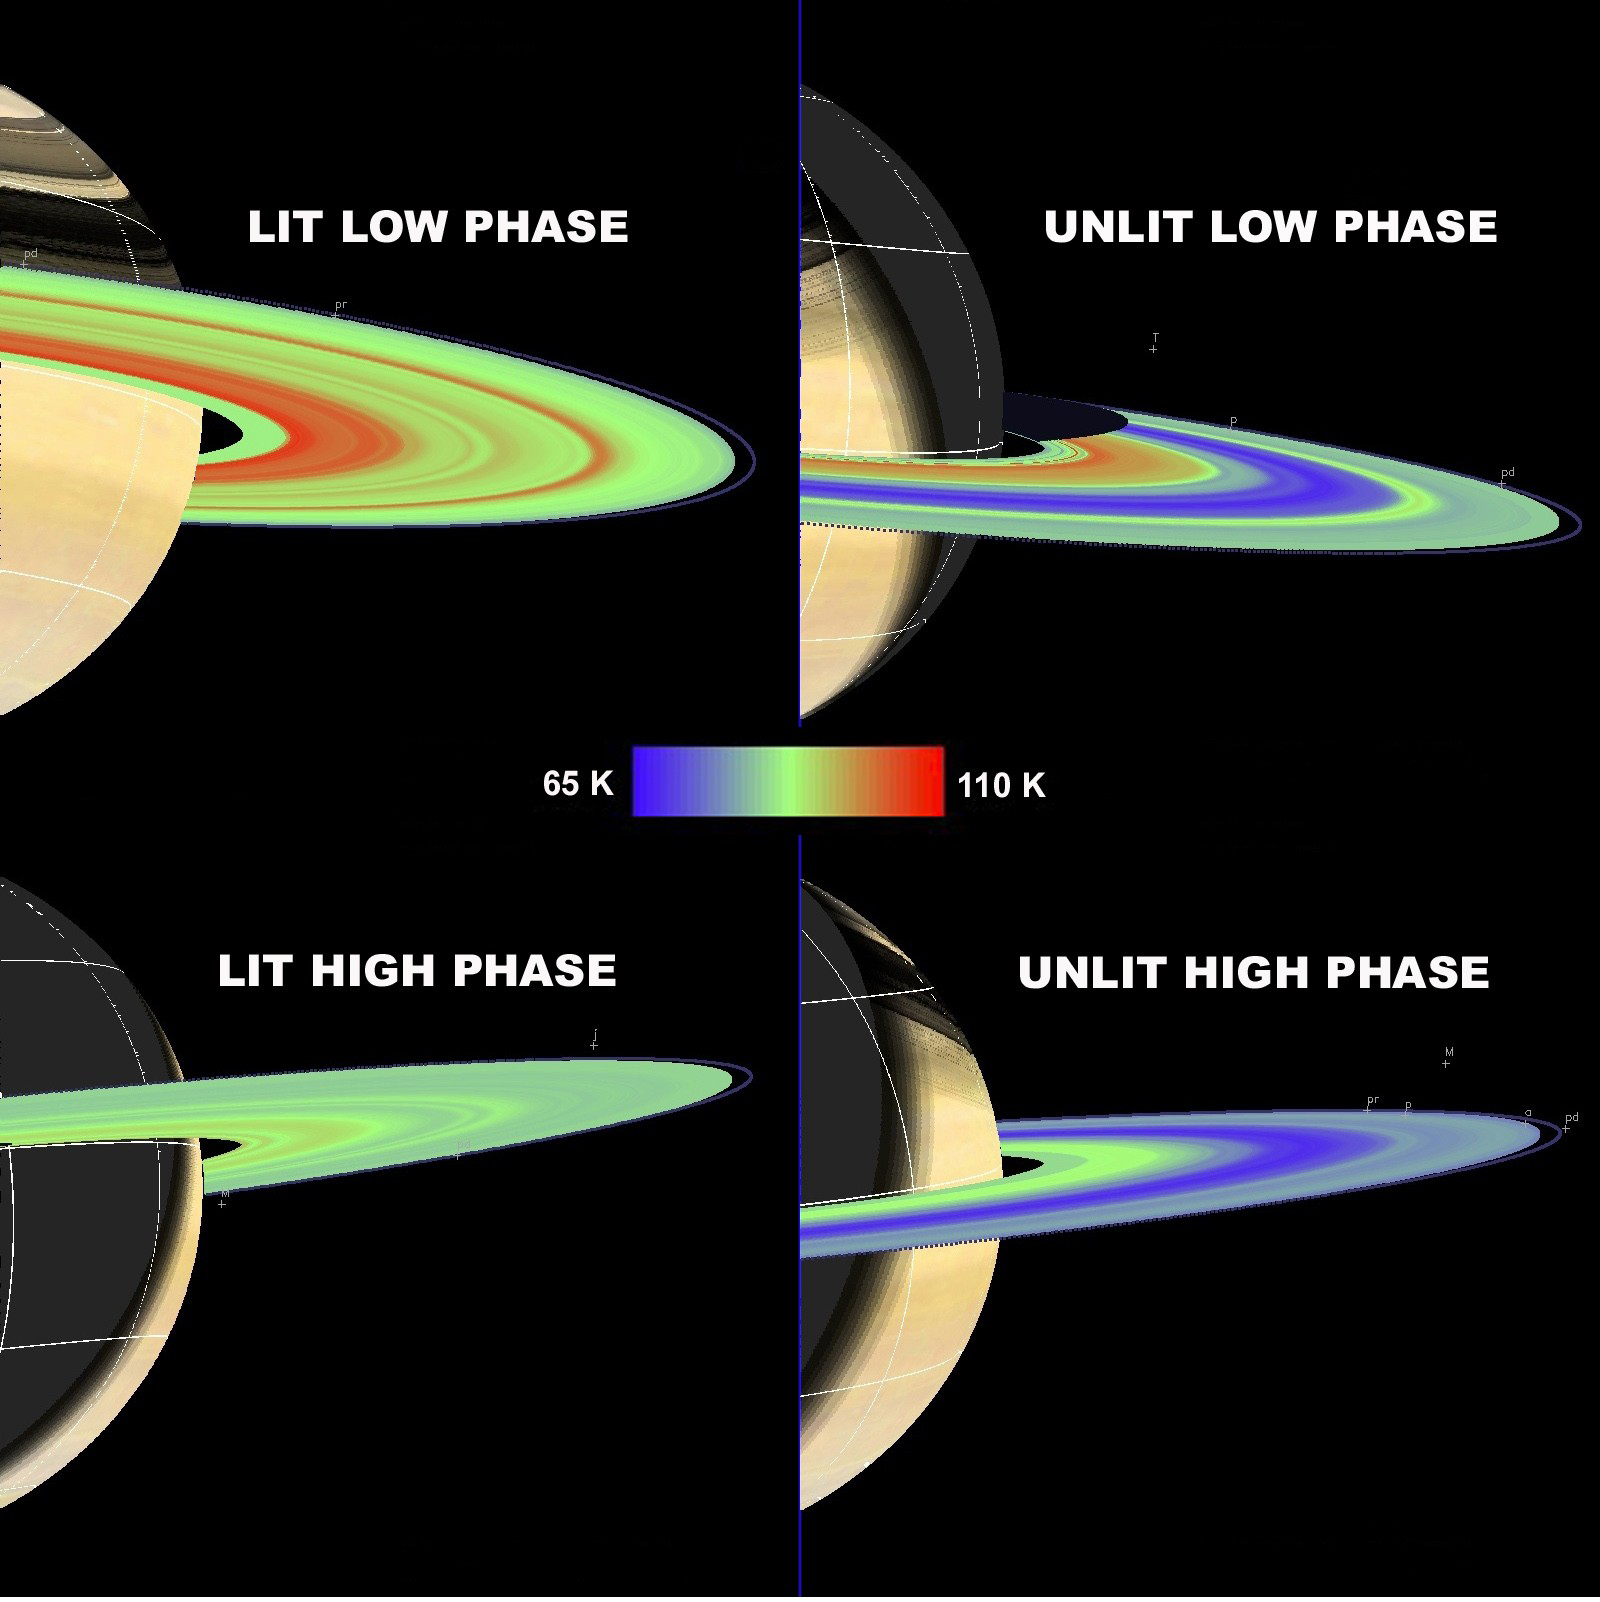

Slower Spinning Rings #1

The Cassini composite infrared spectrometer obtained temperature maps of Saturn’s main rings (A, B and C) that showed ring temperatures decreasing with increasing solar phase angle (the change of the sun-spacecraft-ring angle) on both the lit and unlit sides of the rings.

Temperature changes throughout Saturn’s main rings, as measured by the instrument, indicate that Saturn ring particles spin slowly compared to their orbital periods of 6 to 14 hours. They may spin several times per orbit to less than one time per orbit.

Scans are shown for the lit and unlit rings, at relatively low (less than 60-degree) and high (more than 130-degree) phase angles. Each scan was painted on the rings at the correct ring orientation, creating a false color image. Warmer temperatures about minus 262 degrees Fahrenheit (110 Kelvin) are shown in red and cooler temperatures about minus 343 degrees (65 K) are shown in blue. Other colors indicate temperatures between minus 343 degrees and minus 262 degrees (65 K and 110 K). The scans of the lit rings are shown in the two panels on the left and scans of the unlit rings are shown in the two panels on the right.

The thermal characteristics of each main ring vary noticeably with phase angle. Radial scans of the A, B and C rings show a decrease in temperature with increasing phase angle for both the lit and unlit sides of the rings.

The C ring and Cassini Division exhibit the largest change in temperature. The temperature of the lit C ring decreases by about 22 degrees (12 Kelvin) between low and high phase angles. A similar contrast is present for the unlit side of the C ring. The C ring and Cassini Division are darker than the A and B rings so they can absorb more heat from the Sun. The lit B ring shows a temperature contrast of approximately 18 degrees (10 K) while the unlit B ring shows very little thermal contrast. Very little sunlight may make it through the thick B ring to its unlit side. The lit A ring is particularly interesting because the magnitude of the thermal contrast decreases with increasing radial distance from Saturn. The outer A ring shows only a small temperature change with phase angle, possibly because it contains smaller, or more rapidly rotating ring particles, which would have more uniform temperatures with phase angle.

The Cassini-Huygens mission is a cooperative project of NASA, the European Space Agency and the Italian Space Agency. The Jet Propulsion Laboratory, a division of the California Institute of Technology in Pasadena, manages the mission for NASA’s Science Mission Directorate, Washington, D.C. The Cassini orbiter was designed, developed and assembled at JPL. The composite infrared spectrometer team is based at NASA’s Goddard Space Flight Center, Greenbelt, Md.

Credit: NASA/JPL/GSFC